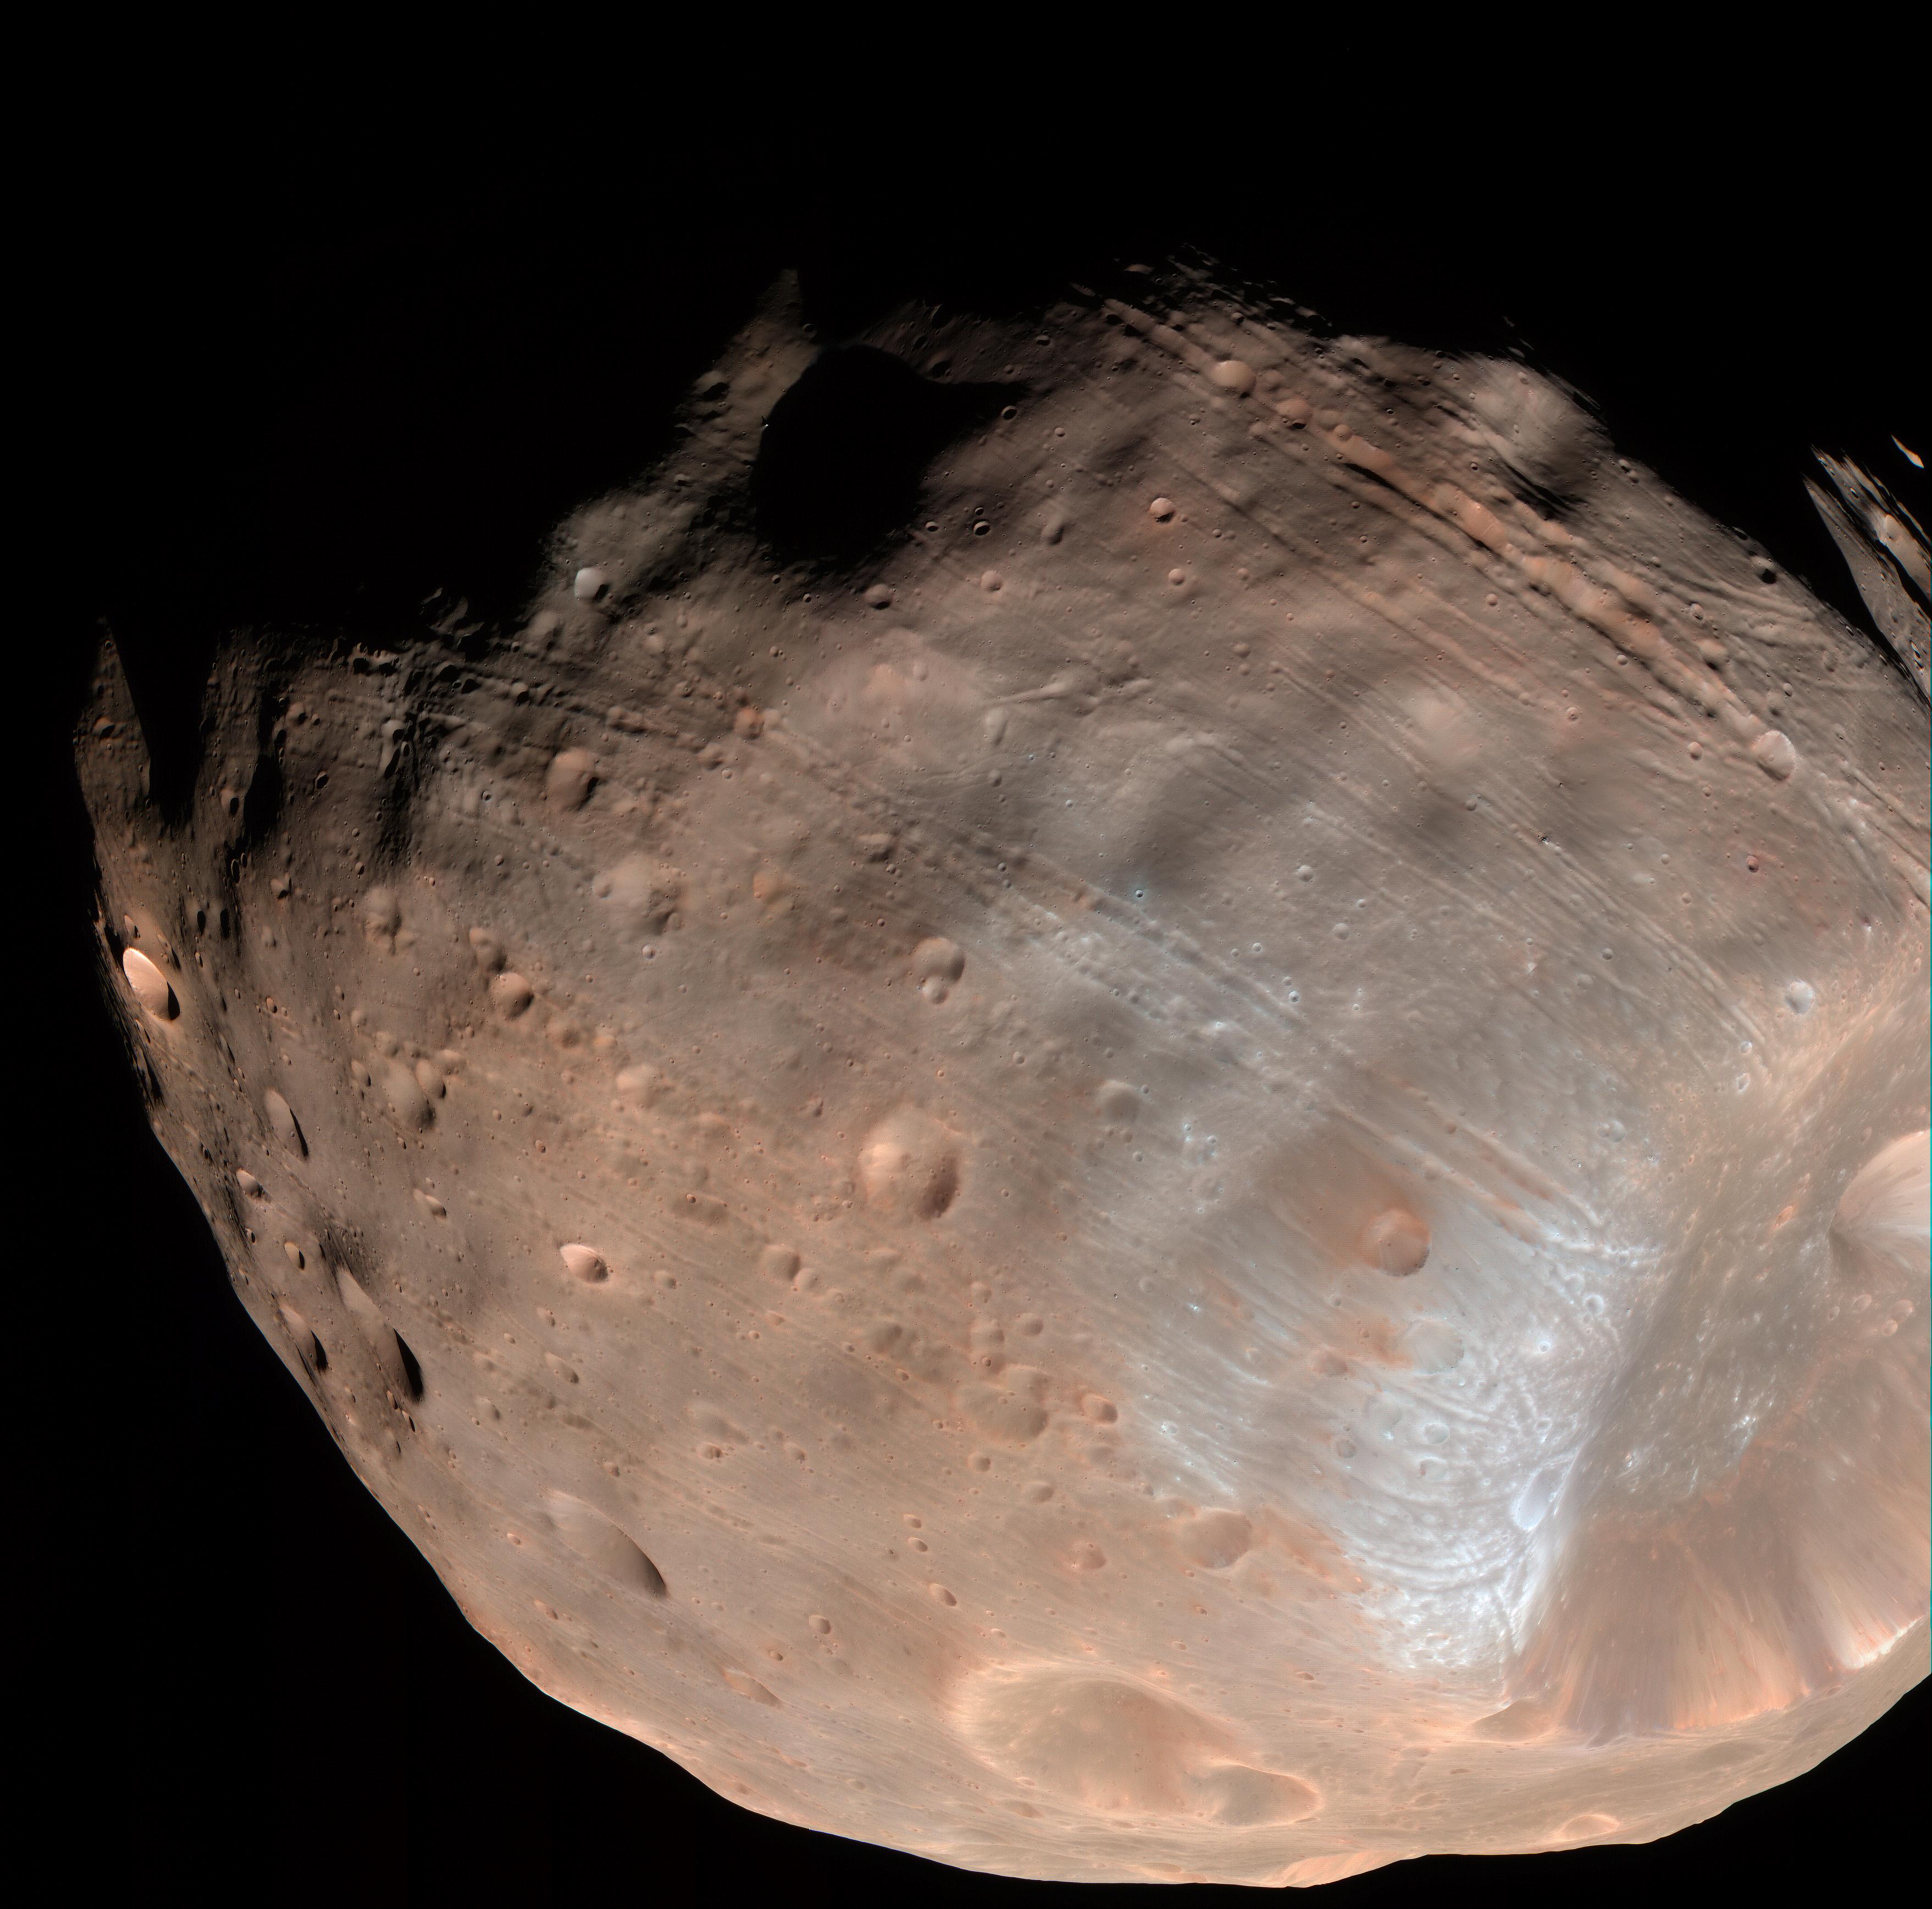

Mars’ Moon Phobos is Slowly Falling Apart

New modeling indicates that the grooves on Mars’ moon Phobos could be produced by tidal forces – the mutual gravitational pull of the planet and the moon. Initially, scientists had thought the grooves were created by the massive impact that made Stickney crater (lower right).

Credit: NASA/JPL-Caltech/University of Arizona